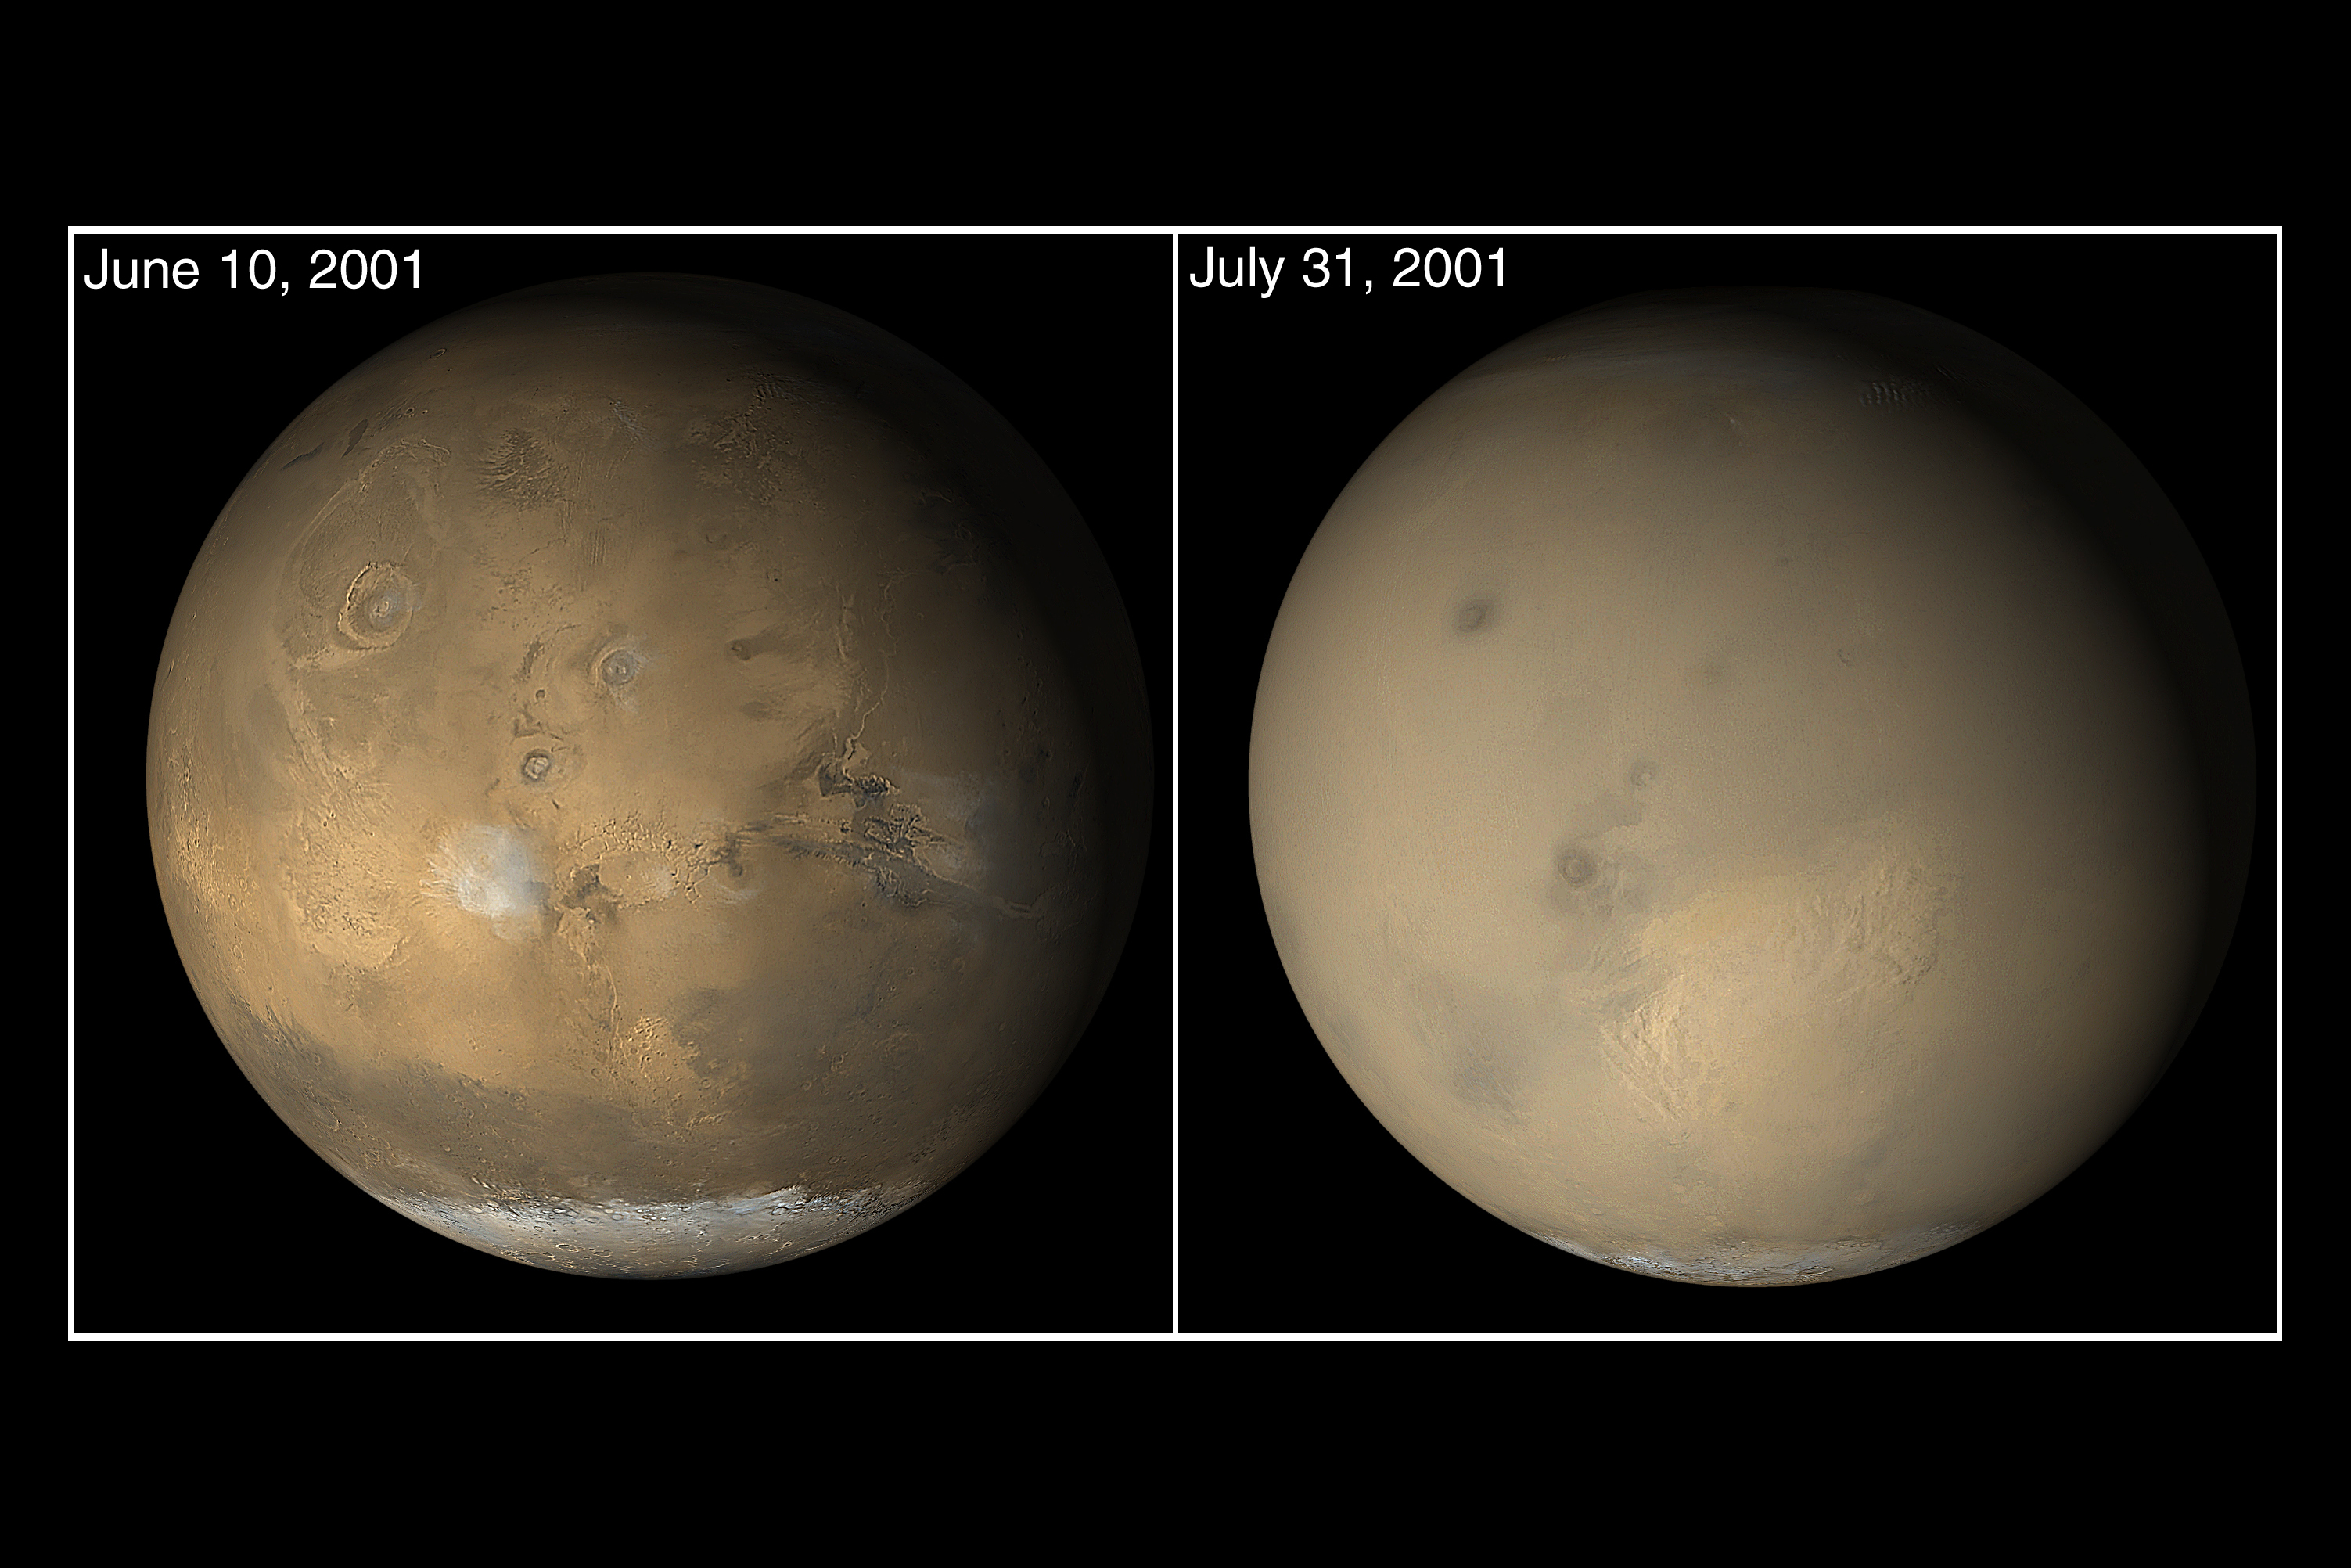

Nirgal Vallis and its Windblown Dunes

The wide angle cameras of the Mars Orbiter Camera (MOC) system onboard Mars Global Surveyor (MGS) are used every day to gather a global view of changes occurring in martian weather and surface frost patterns. Late in June 2001, as southern winter transitioned to spring, dust storm activity began to pick up as cold air from the south polar cap moved northward toward the warmer air at the martian equator. By early July, dust storms had popped up all over the planet, particularly throughout the southern hemisphere and in the Elysium/Amazonis regions of the northern hemisphere. Soon, the entire planet–except the south polar cap–was enshrouded in dust. Similar storms have occurred before. For example, the planet was obscured by dust when the Mariner 9, Mars 2, and Mars 3 spacecraft reached the planet in late 1971. The MGS MOC images showed the evolution of the 2001 great dust storm period. There was never a time when the entire planet was in the midst of a single storm. Several large storms would occur at the same time, and dust was kicked high into the atmosphere to cause much of the rest of the planet to be obscured. The dust storms largely subsided by late September 2001, but the atmosphere remained hazy into November of that year. The two pictures shown here come from the E05 (June 2001) and E06 (July 2001) subphases of the MGS MOC Extended Mission. The view from June shows the Tharsis volcanic region (left), Valles Marineris chasms (right) and the late winter south polar cap (bottom). The view from July shows the same regions, but most of the details are hidden by dust storms and haze.

Credit: NASA/JPL/MSSS